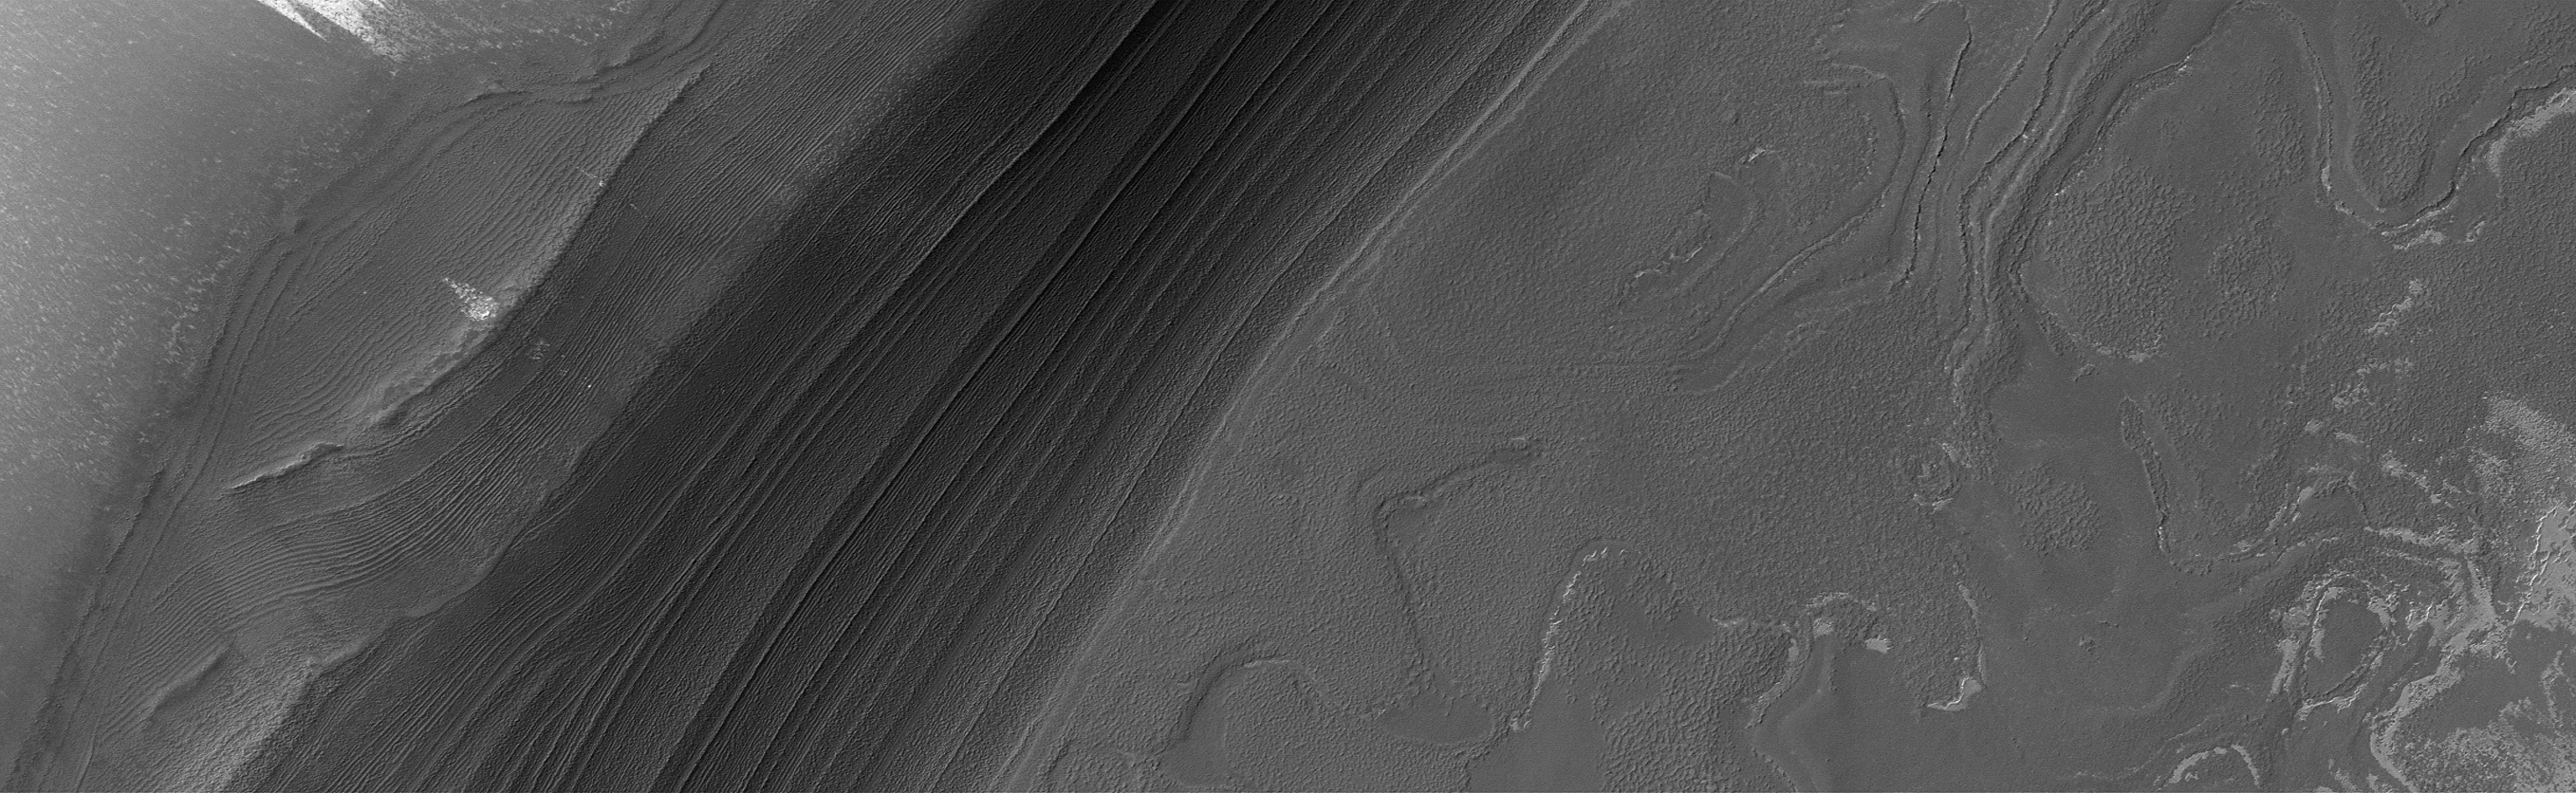

Frost-free North Polar Layers in the Good Old Summertime

17 October 2006
The middle portion of the northern summer season is the ideal time of year to capture relatively dust- and haze-free views of martian north polar terrain. This year, much more of the north polar cap has sublimed away than has been evident in previous northern summers going back to 1999, when Mars Global Surveyor (MGS) began the Mapping Phase of the mission. This MGS Mars Orbiter Camera (MOC) image shows a nearly ice-free view of layers exposed by erosion in the north polar region. The light-toned patches are remnants of water ice frost. The layers are generally considered by the Mars scientific community to be record of past depositions of ice and dust. This picture is located near 82.5°N, 118.6°W, and covers an area about 3 km by 10 km (1.9 by 6.2 miles). Sunlight illuminates the scene from the upper left; the image was acquired on 22 September 2006.

Credit: NASA/JPL/Malin Space Science Systems